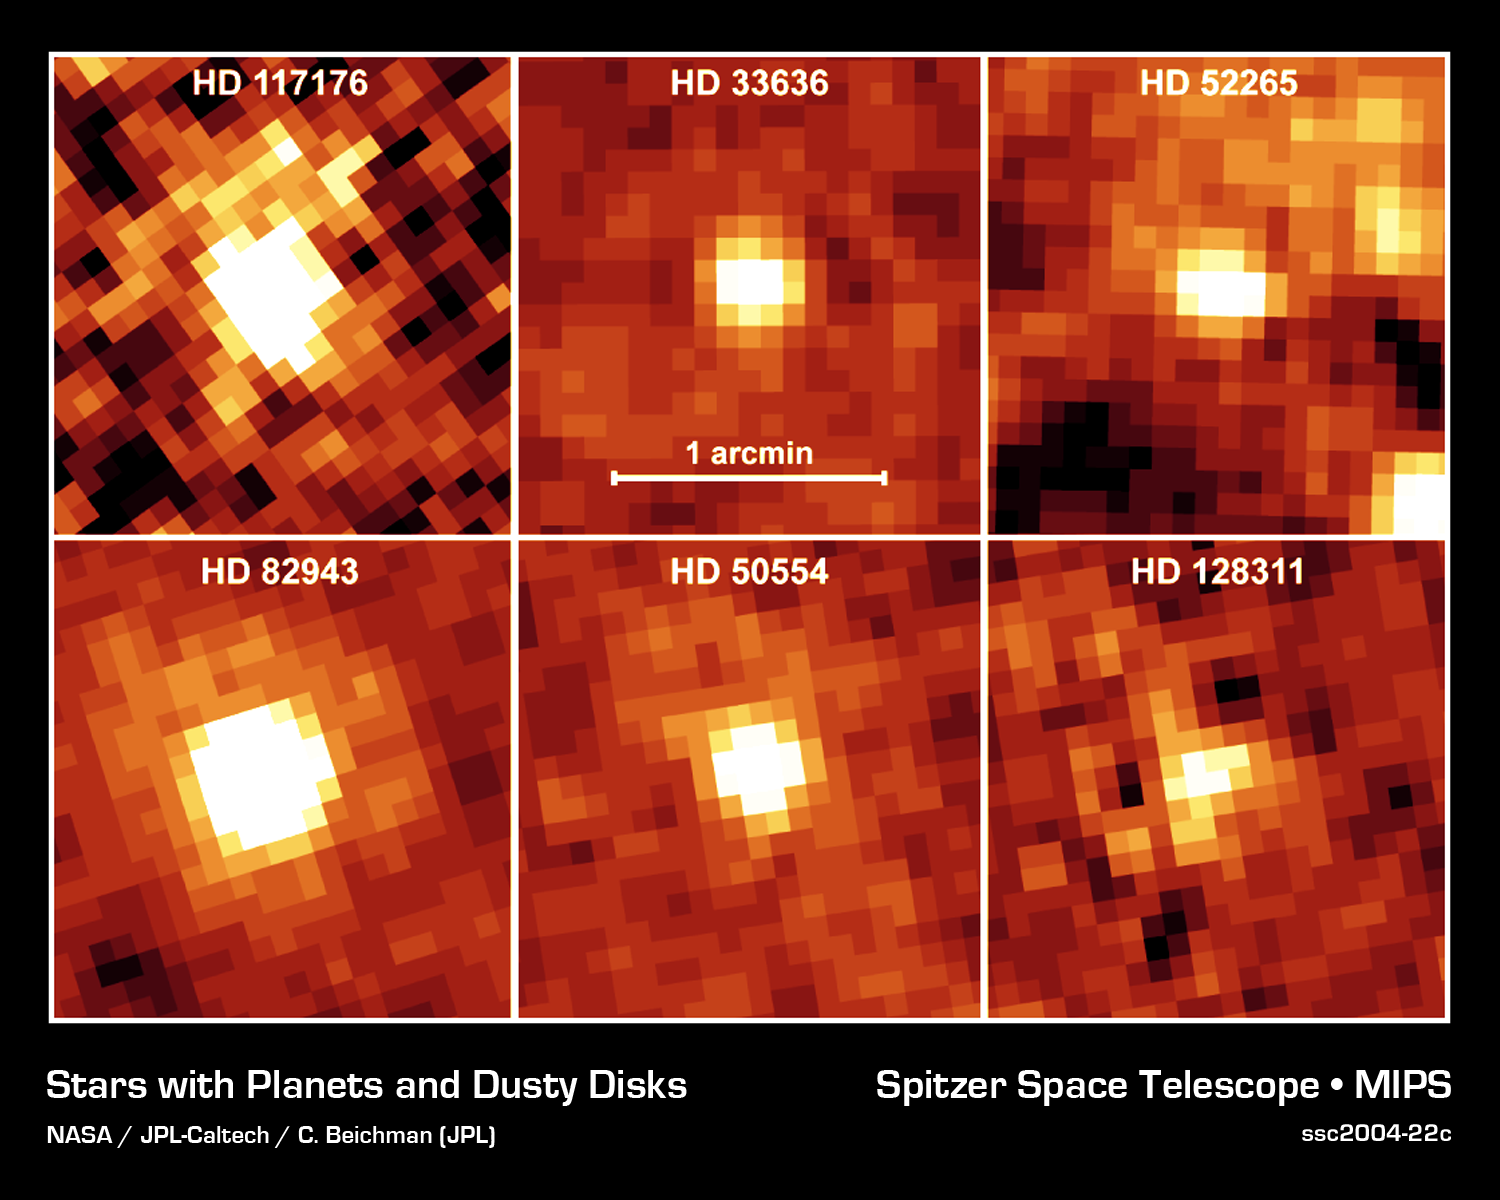

Is There Anybody Home?

NASA's Spitzer Space Telescope recently captured these infrared images of six older stars with known planets. The yellow, fuzzy blobs are stars circled by disks of dust, or "debris disks," like the one that surrounds our own Sun. Though astronomers had predicted that stars with planets would harbor debris disks, they could not detect such disks until now.

Spitzer was able to sense these dusty disks via their warm infrared glows. Specifically, the presence of the disks was inferred from an excess amount of infrared emission relative to what is emitted from the parent star alone.

The stars themselves are similar in age and temperature to our Sun. In astronomical terms, they are stellar main sequence stars, with spectral types of F, G, or K. These planet-bearing stars have a median age of four billion years. For reference, our Sun is classified as a G star, with an age of approximately five billion years.

The disks surrounding these planetary systems are comprised of cool material, with temperatures less than 100 Kelvin (-173 degrees Celsius). They are10 times farther away from their parent stars than Earth is from the Sun, and are thought to be analogues of the comet-filled Kuiper Belt in our solar system.

The contrast scale is the same for each image. The images are approximately 2 arcminutes on each side. North is oriented upward and east is to the left. The pictures were taken with the 70-micron filter of Spitzer's multiband imaging photometer. The telescope resolution at 70 microns is 17 arcseconds and there is no evidence for any emission extended beyond the telescope resolution.

Credit: NASA/JPL-Caltech/C. Beichman (Caltech)